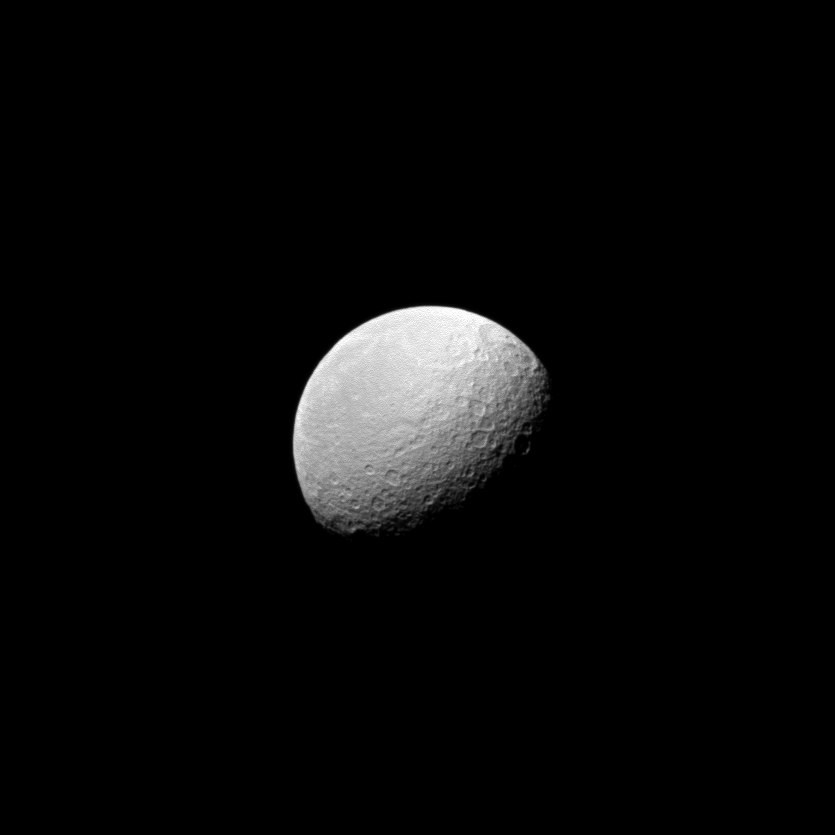

Cratered Rhea

The Cassini spacecraft looks to the cratered surface of Saturn’s second largest moon, Rhea.

Rhea is 1,528 kilometers, or 949 miles, across. This view looks toward the anti-Saturn side of Rhea. North on Rhea is up and rotated 30 degrees to the right.

The image was taken in visible light with the Cassini spacecraft wide-angle camera on June 3, 2010. The view was obtained at a distance of approximately 93,000 kilometers (58,000 miles) from Rhea and at a Sun-Rhea-spacecraft, or phase, angle of 62 degrees. Image scale is 6 kilometers (4 miles) per pixel.

The Cassini-Huygens mission is a cooperative project of NASA, the European Space Agency and the Italian Space Agency. The Jet Propulsion Laboratory, a division of the California Institute of Technology in Pasadena, manages the mission for NASA’s Science Mission Directorate, Washington, D.C. The Cassini orbiter and its two onboard cameras were designed, developed and assembled at JPL. The imaging operations center is based at the Space Science Institute in Boulder, Colo.

Credit: NASA/JPL/Space Science Institute